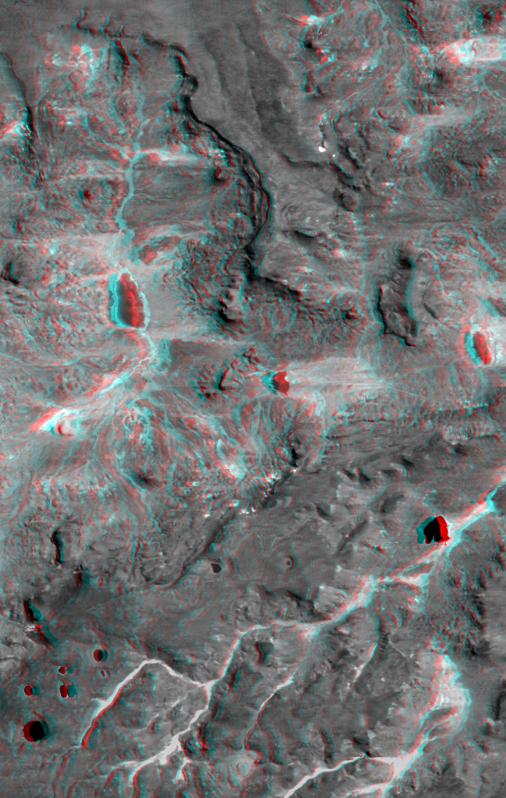

Anaglyph: Patagonia, Argentina

This view of northern Patagonia, near El Cain, Argentina shows complexly eroded volcanic terrain, with basalt mesas, sinkholes, landslide debris, playas, and relatively few integrated drainage channels. Surrounding this site (but also extending far to the east) is a broad plateau capped by basalt, the Meseta de Somuncura. Here, near the western edge of the plateau, erosion has broken through the basalt cap in a variety of ways. On the mesas, water-filled sinkholes (lower left) are most likely the result of the collapse of old lava tubes. Along the edges of the mesas (several locations) the basalt seems to be sliding away from the plateau in a series of slices. Water erosion by overland flow is also evident, particularly in canyons where vegetation blankets the drainage channels (bright patterns, bottom of image). However, overland water flow does not extend very far at any location. This entire site drains to local playas, some of which are seen here (dark lakes with bright shores). While the water can reach the playas and then evaporate, what becomes of the eroded rock debris? Wind might excavate some of the finer eroded debris, but the fate of much of the missing bedrock remains mysterious.

This anaglyph was generated by first draping a Landsat Thematic Mapper image over a topographic map from the Shuttle Radar Topography Mission, then producing the two differing perspectives, one for each eye. When viewed through special glasses, the result is a vertically exaggerated view of the Earth’s surface in its full three dimensions. Anaglyph glasses cover the left eye with a red filter and the right eye with a blue filter.

Landsat satellites have provided visible light and infrared images of the Earth continuously since 1972. SRTM topographic data match the 30-meter (99-foot) spatial resolution of most Landsat images and provide a valuable complement for studying the historic and growing Landsat data archive. The Landsat 7 Thematic Mapper image used here was provided to the SRTM project by the United States Geological Survey, Earth Resources Observation Systems (EROS) Data Center,Sioux Falls, South Dakota.

Elevation data used in this image was acquired by the Shuttle Radar Topography Mission (SRTM) aboard the Space Shuttle Endeavour, launched on February 11, 2000. SRTM used the same radar instrument that comprised the Spaceborne Imaging Radar-C/X-Band Synthetic Aperture Radar (SIR-C/X-SAR) that flew twice on the Space Shuttle Endeavour in 1994. SRTM was designed to collect three-dimensional measurements of the Earth’s surface. To collect the 3-D data, engineers added a 60-meter-long (200-foot) mast, installed additional C-band and X-band antennas, and improved tracking and navigation devices. The mission is a cooperative project between the National Aeronautics and Space Administration (NASA), the National Imagery and Mapping Agency (NIMA) of the U.S. Department of Defense (DoD), and the German and Italian space agencies. It is managed by NASA’s Jet Propulsion Laboratory, Pasadena, CA, for NASA’s Earth Science Enterprise,Washington, DC.

Size: 23.9 kilometers (14.8 miles) x 15.2 kilometers (9.4 miles)
Location: 42 deg. South lat., 68 deg. West lon.
Orientation: North toward upper left
Image Data: Landsat band 4 (near infrared)
Date Acquired: February 19, 2000 (SRTM), January 22, 2000 (Landsat)

Credit: NASA/JPL/NIMA